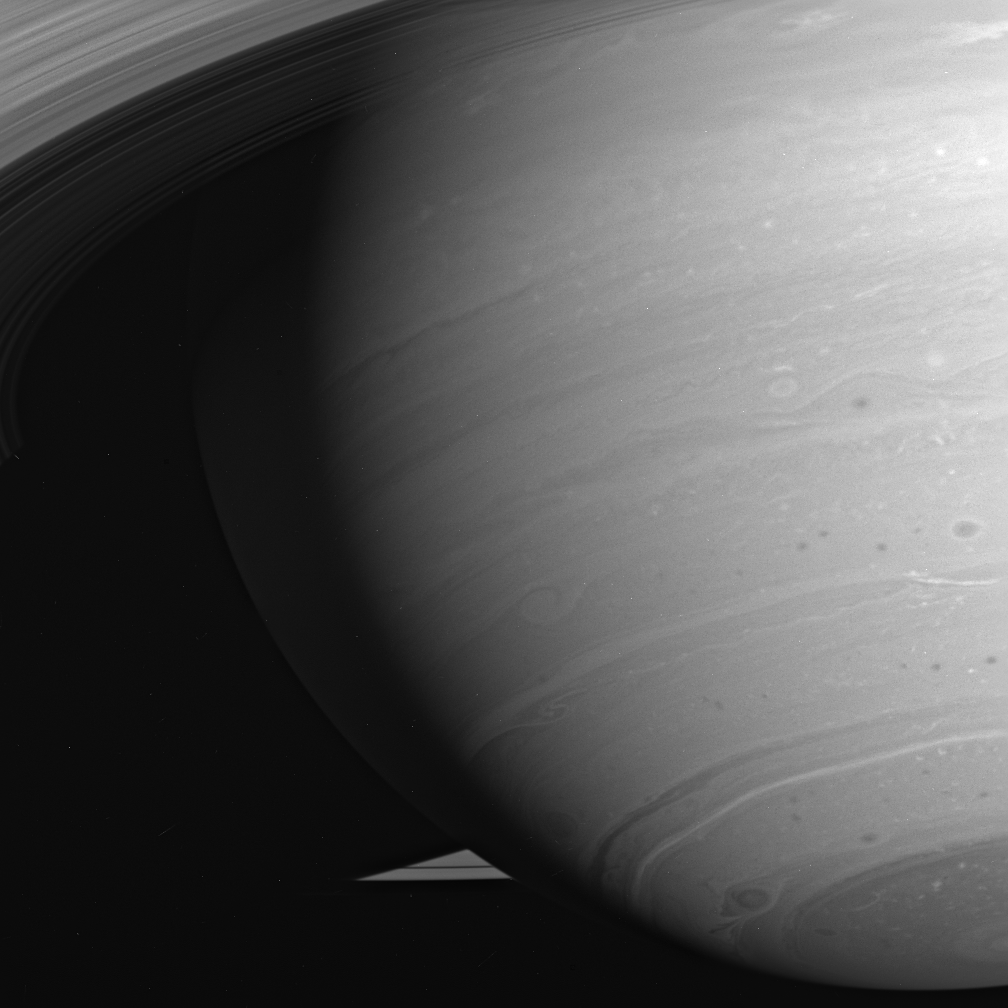

Vortex Variety

The latitude bands and swirling storms of Saturn, always intriguing to scientists, often are exquisitely beautiful as well. The turbulent atmosphere is dotted with storms; most are small, but some are much larger. The dark center of the dramatic beauty swirling near the south pole is easily 2,000 kilometers (1,250 miles) across.

The image was taken in visible light with the Cassini spacecraft wide-angle camera on July 31, 2005, using a filter sensitive to wavelengths of polarized infrared light centered at 752 nanometers at a distance of approximately 1.4 million kilometers (800,000 miles) from Saturn. The image scale is 78 kilometers (48 miles) per pixel.

The Cassini-Huygens mission is a cooperative project of NASA, the European Space Agency and the Italian Space Agency. The Jet Propulsion Laboratory, a division of the California Institute of Technology in Pasadena, manages the mission for NASA’s Science Mission Directorate, Washington, D.C. The Cassini orbiter and its two onboard cameras were designed, developed and assembled at JPL. The imaging operations center is based at the Space Science Institute in Boulder, Colo.

Credit: NASA/JPL/Space Science Institute